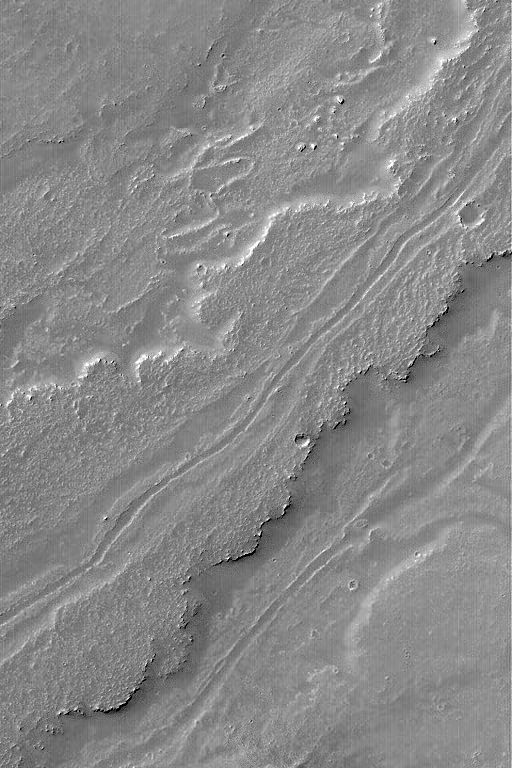

Leveed Channel in Lava Flow

14 December 2004
This Mars Global Surveyor (MGS) Mars Orbiter Camera (MOC) image shows a leveed channel running down the middle of a lava flow in Daedalia Planum, the southern plains of the Tharsis volcanic region. Transport of fluid lava through a channel such as this helps insulate the molten rock, keeping it hot longer, and thus permits the flow to extend to greater distances than it otherwise might. This example is located near 23.6°S, 123.2°W, and covers an area approximately 3 km (1.9 mi) wide. The scene is illuminated by sunlight from the upper left.

Credit: NASA/JPL/Malin Space Science Systems